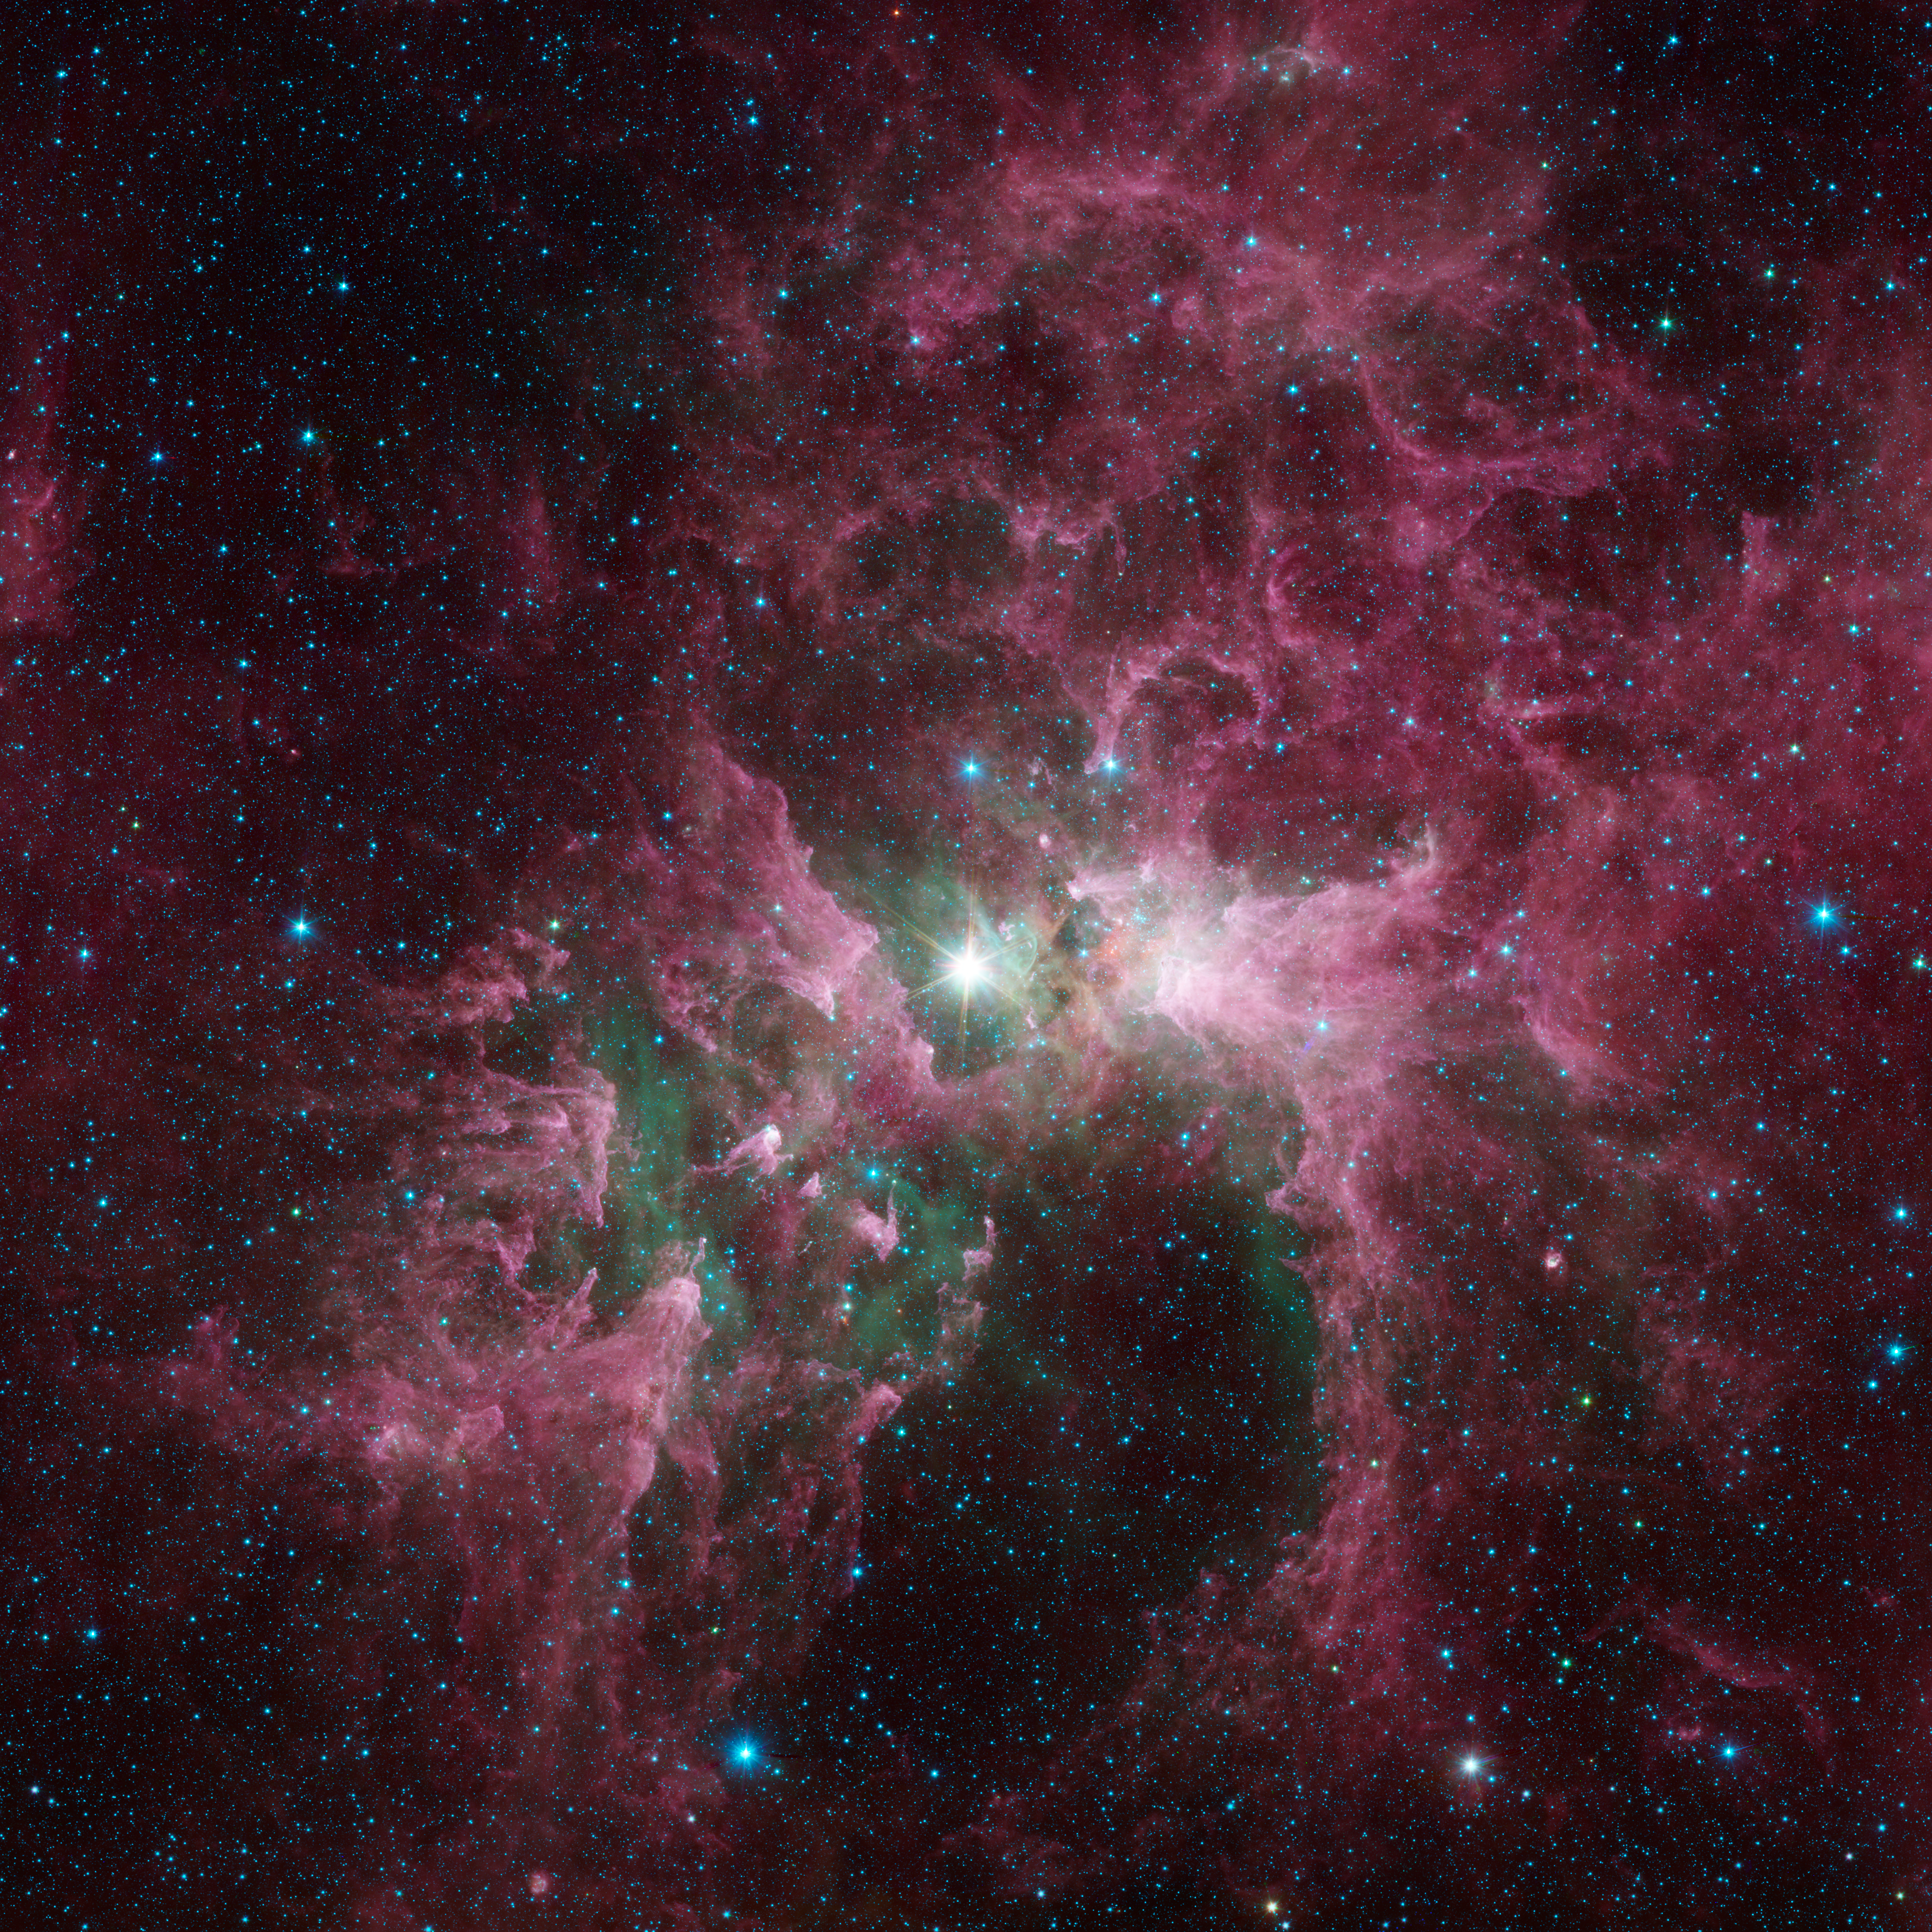

The Tortured Clouds of Eta Carinae

Massive stars can wreak havoc on their surroundings, as can be seen in this new view of the Carina nebula from NASA’s Spitzer Space Telescope. The bright star at the center of the nebula is Eta Carinae, one of the most massive stars in the galaxy. Its blinding glare is sculpting and destroying the surrounding nebula.

Eta Carinae is a true giant of a star. It is around 100 times the mass of our sun and is burning its nuclear fuel so quickly that it is at least one million times brighter than the sun. It has brightened and faded over the years, and some astronomers think it could explode as a supernova in the not-too-distant future.

Such a tremendous outflow of energy comes at a great cost to the surrounding nebula. The infrared light from the star destroys particles of dust, sculpting cavities and leaving pillars of denser material that point back to the star. Spitzer’s infrared vision lets us see the dust, shown in red, as well as clouds of hot, glowing gas that appear green.

Spitzer released an image of a small part of this nebula in 2005. Subsequent observations greatly expanded our view of the entire region, and the data were combined and reprocessed as part of the extended Galactic Legacy Infrared Mid-Plane Survey Extraordinaire (GLIMPSE) project.

The infrared images were captured with the Spitzer’s infrared array camera. The pictures are three-channel composites, showing emission from wavelengths of 3.6 microns (blue), 4.5 microns (green), and 8.0 microns (red).

NASA’s Jet Propulsion Laboratory, Pasadena, Calif., manages the Spitzer Space Telescope mission for NASA’s Science Mission Directorate, Washington. Science operations are conducted at the Spitzer Science Center at the California Institute of Technology in Pasadena. Data are archived at the Infrared Science Archive housed at the Infrared Processing and Analysis Center at Caltech. Caltech manages JPL for NASA.

Credit: NASA/JPL-Caltech